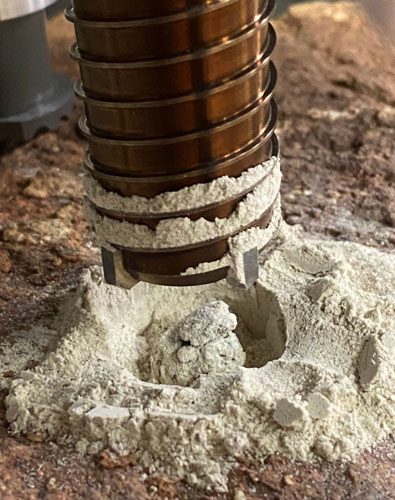

Creating a Drill Hole in a Test Rock

Engineers at NASA’s Jet Propulsion Laboratory performed tests on rocks such as this one to understand why the first attempt by the agency’s Perseverance rover resulted in a powderized sample. A duplicate of the rover’s drill attempted to create cores from crumbly rocks.

A key objective for Perseverance’s mission on Mars is astrobiology, including the search for signs of ancient microbial life. The rover will characterize the planet’s geology and past climate, pave the way for human exploration of the Red Planet, and be the first mission to collect and cache Martian rock and regolith (broken rock and dust).

Subsequent NASA missions, in cooperation with ESA (European Space Agency), would send spacecraft to Mars to collect these sealed samples from the surface and return them to Earth for in-depth analysis.

The Mars 2020 Perseverance mission is part of NASA’s Moon to Mars exploration approach, which includes Artemis missions to the Moon that will help prepare for human exploration of the Red Planet.

JPL, which is managed for NASA by Caltech in Pasadena, California, built and manages operations of the Perseverance rover.

Credit: NASA/JPL-Caltech